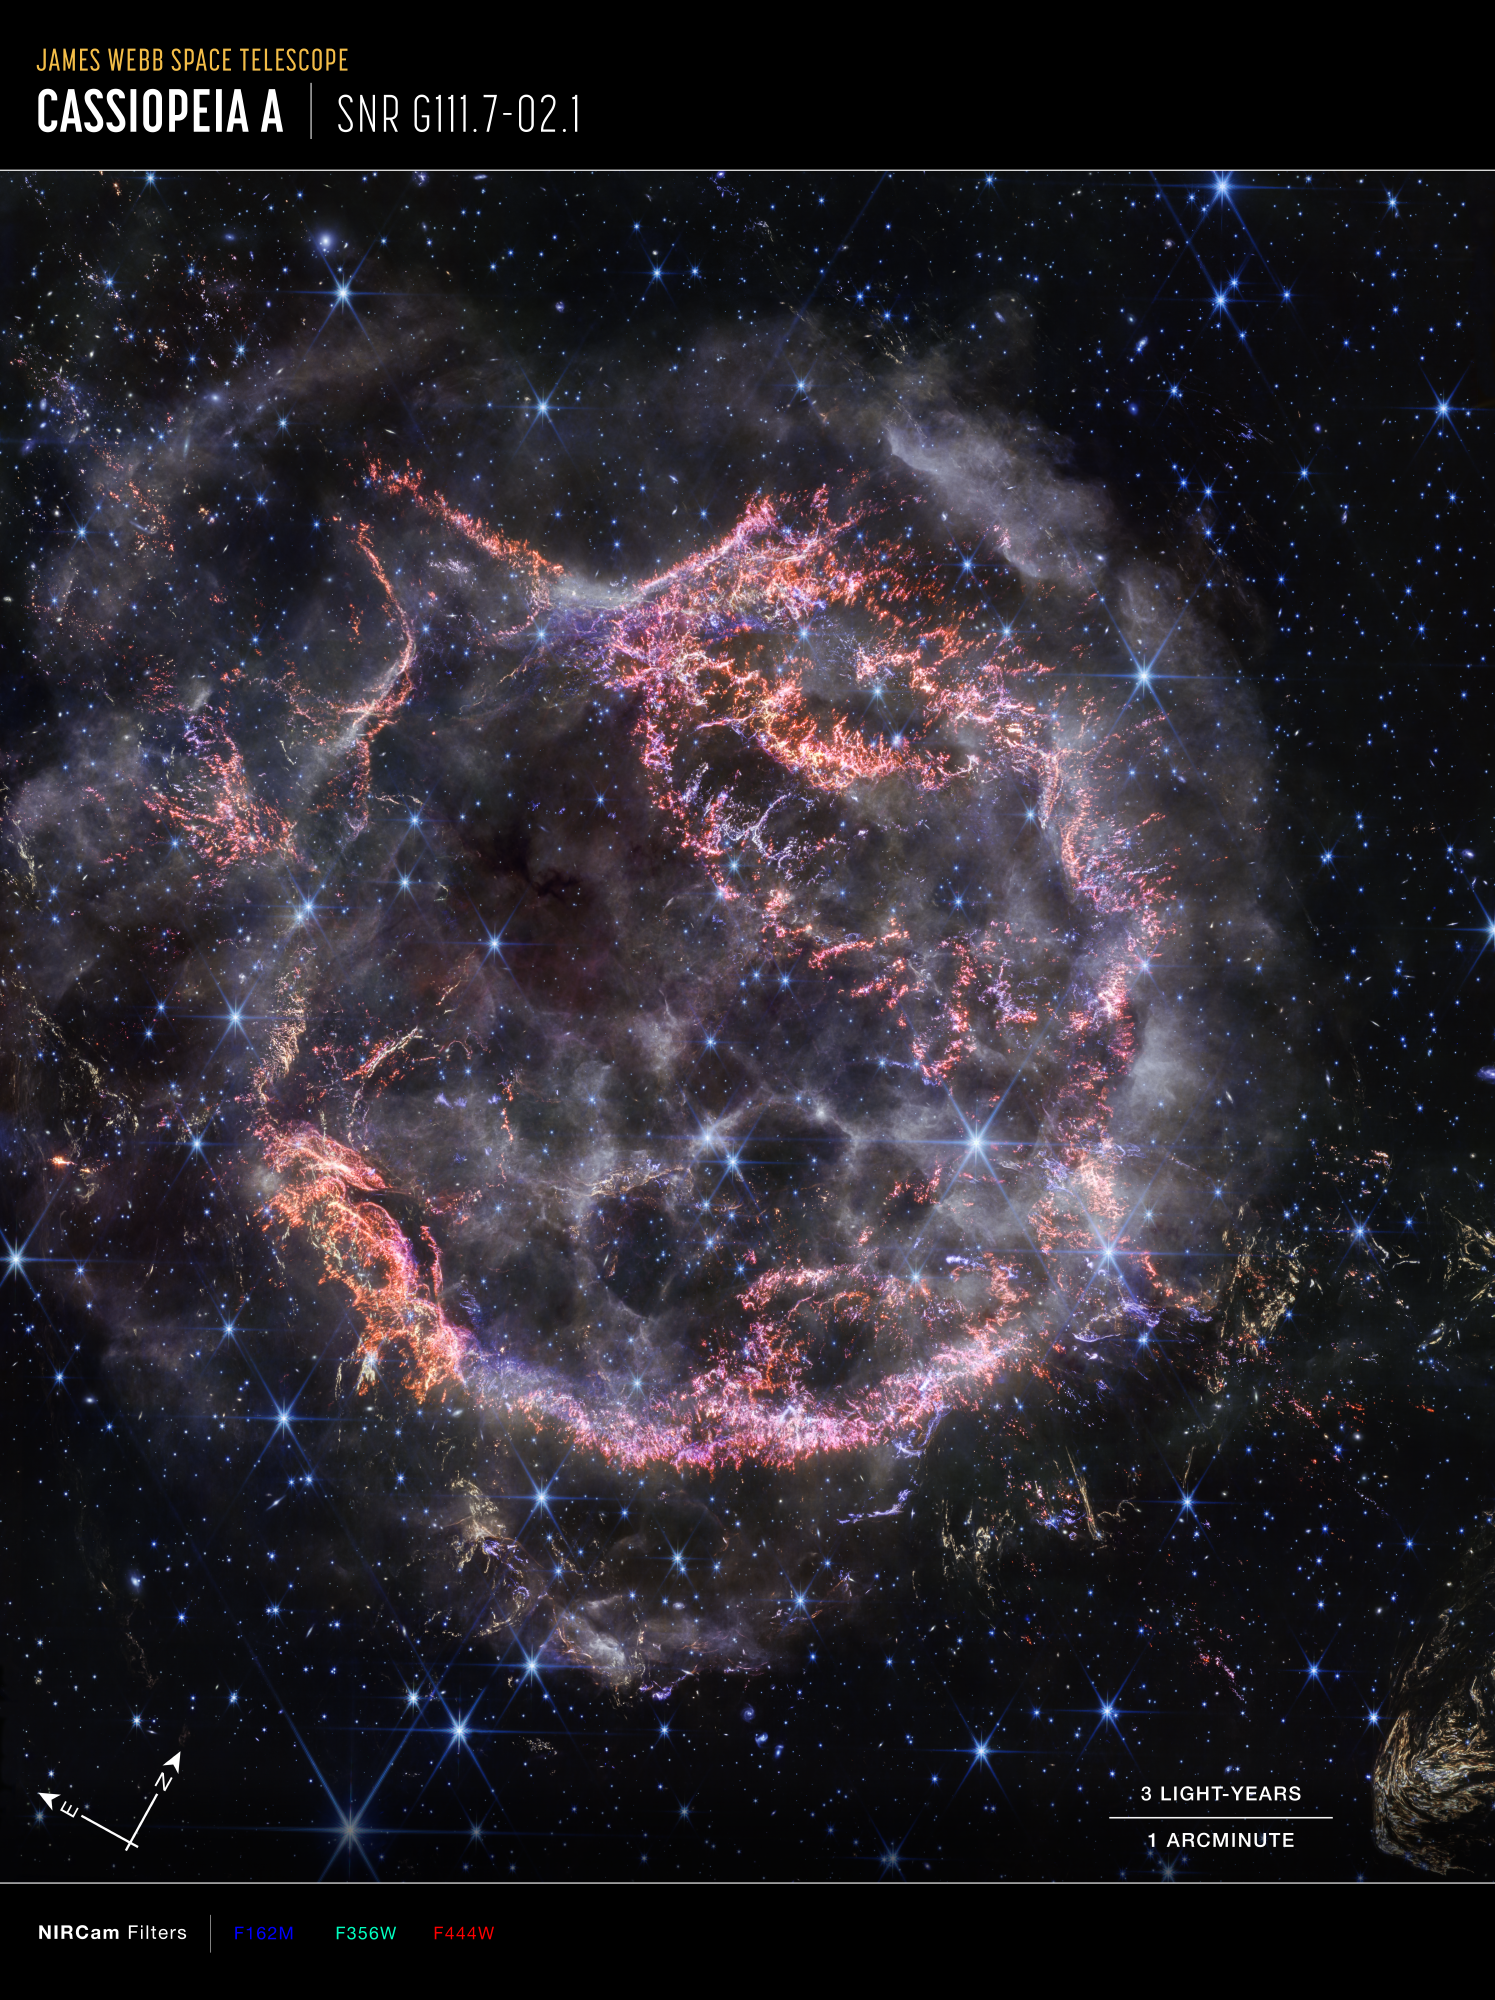

Cassiopeia A (NIRCam Compass Image)

This image of the Cassiopeia A supernova remnant, captured by Webb’s NIRCam (Near-Infrared Camera) shows compass arrows, scale bar, and color key for reference.

The north and east compass arrows show the orientation of the image on the sky.

The scale bar is labeled in light-years, which is the distance that light travels in one Earth-year. (It takes 3 years for light to travel a distance equal to the length of the scale bar). One light-year is equal to about 5.88 trillion miles or 9.46 trillion kilometers.

This image shows invisible near-infrared wavelengths of light that have been translated into visible-light colors. The color key shows which NIRCam filters were used when collecting the light. The color of each filter name is the visible light color used to represent the infrared light that passes through that filter.

Read the full image caption.

Credit: Image: NASA, ESA, CSA, STScI, Danny Milisavljevic (Purdue University), Ilse De Looze (UGhent), Tea Temim (Princeton University)